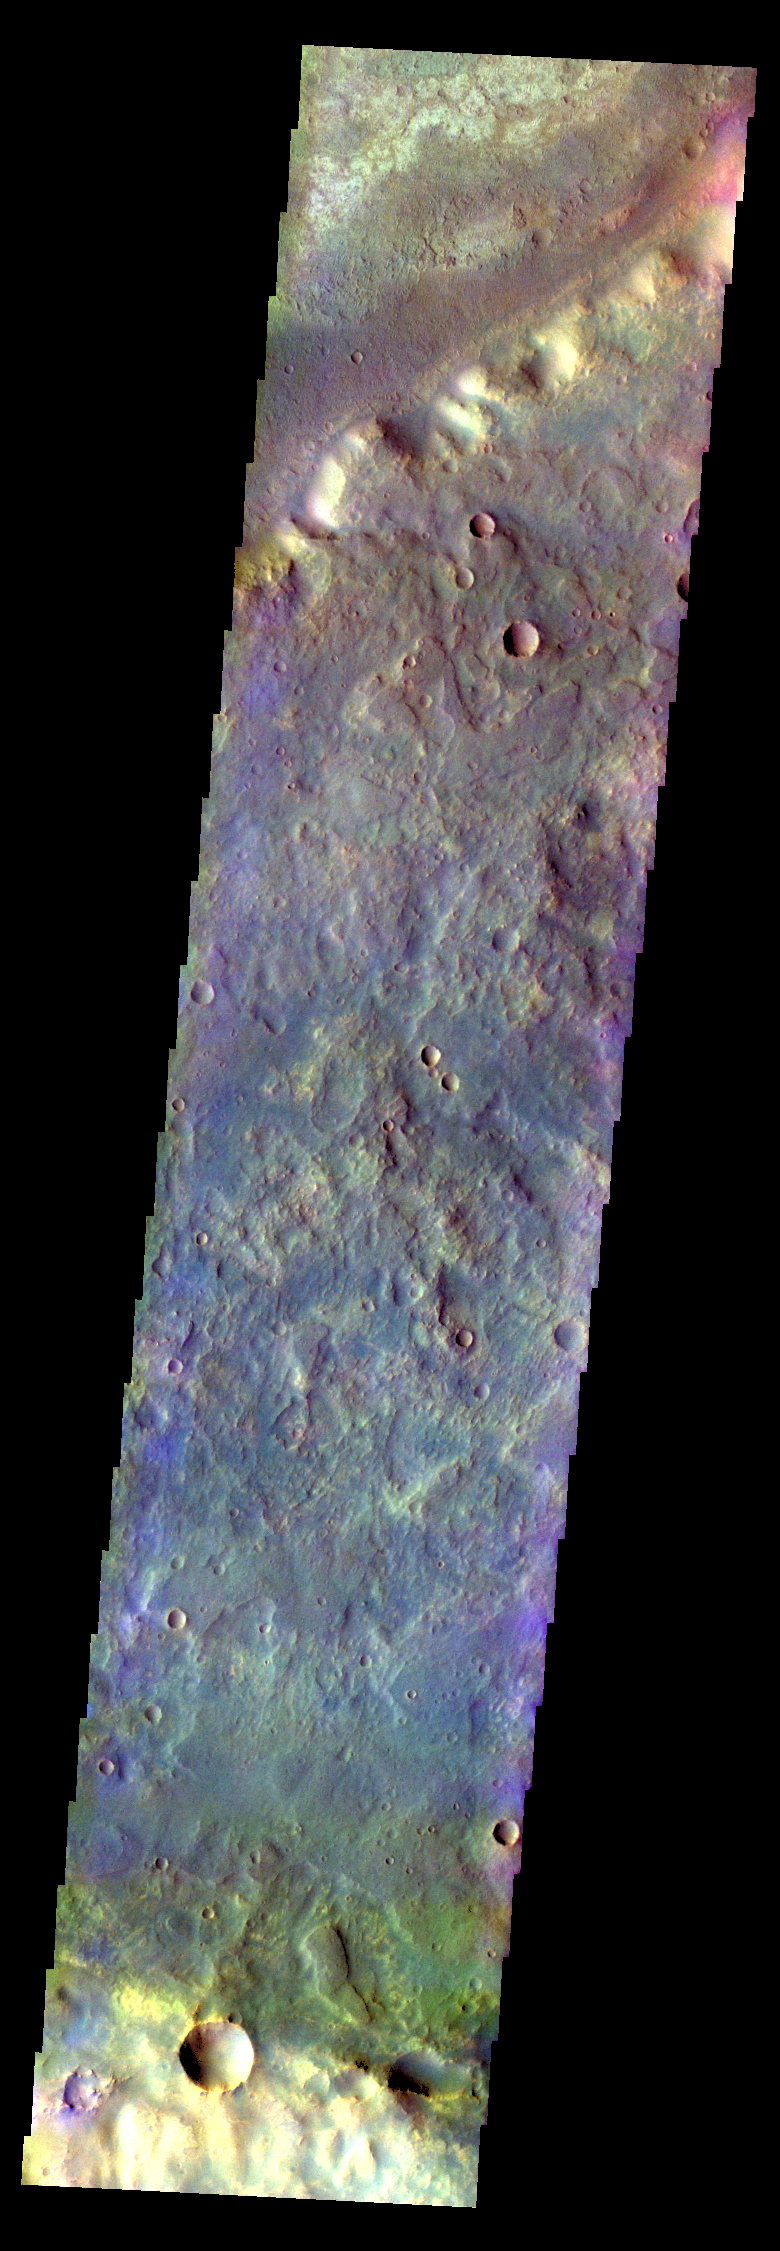

Terra Sabaea – False Color

The THEMIS VIS camera contains 5 filters. The data from different filters can be combined in multiple ways to create a false color image. These false color images may reveal subtle variations of the surface not easily identified in a single band image. Today’s false color image shows part of Terra Sabaea.

Credit: NASA/JPL-Caltech/ASU